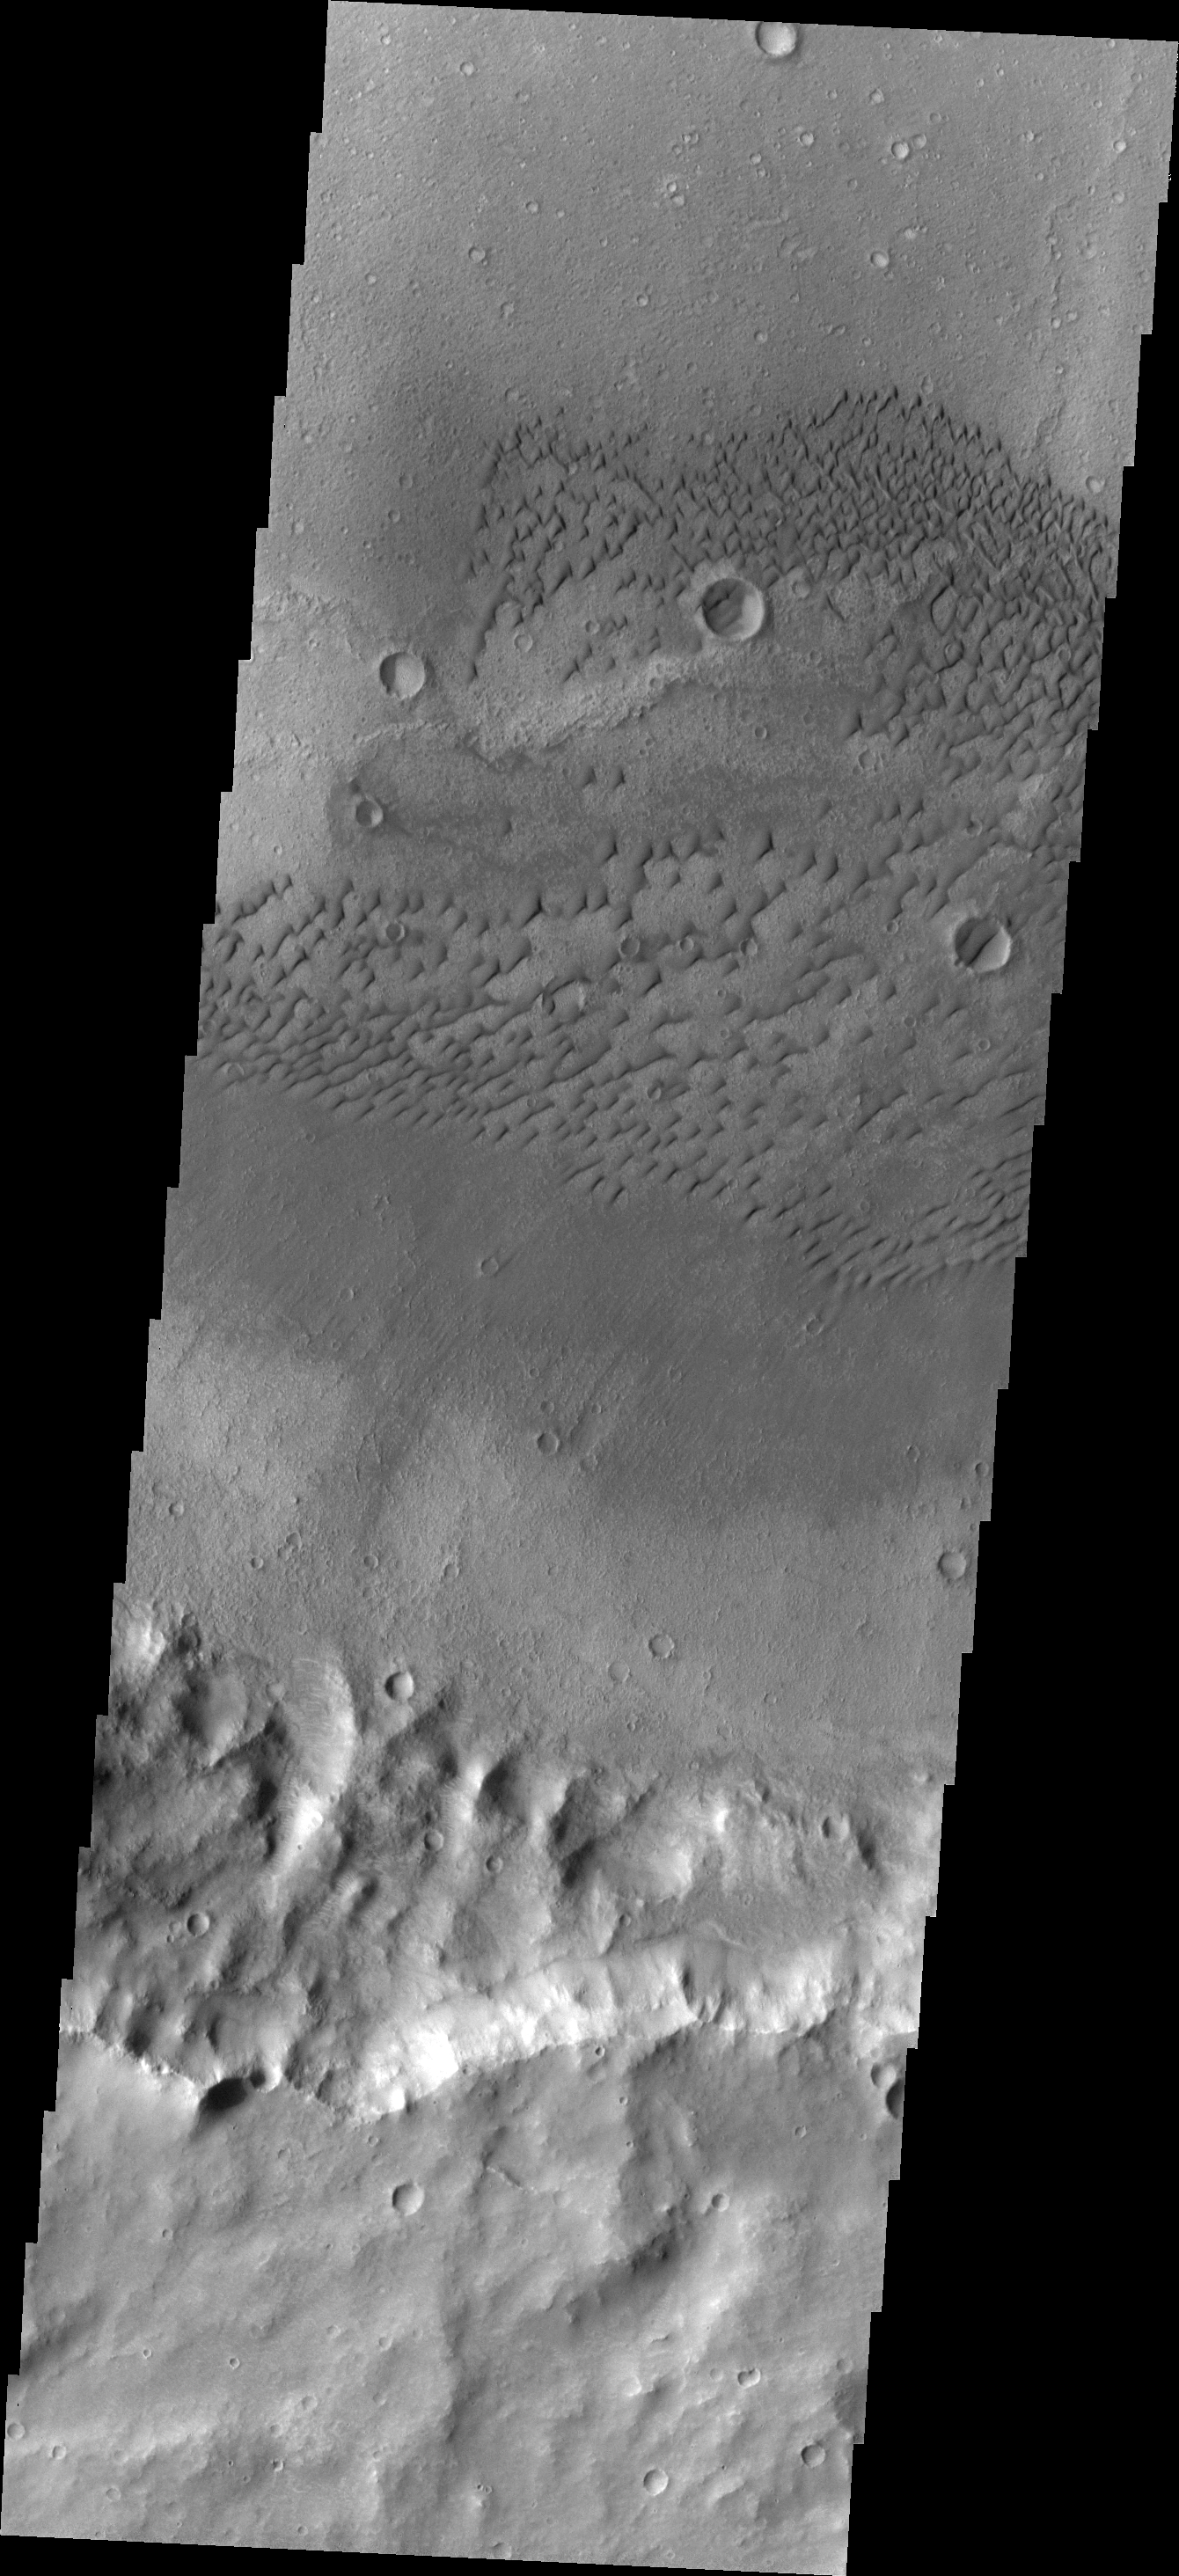

Herschel Dunes

Individual dunes comprise this dune field located on the floor of Herschel Crater.

Image information: VIS instrument. Latitude -13.7N, Longitude 124.9E. 18 meter/pixel resolution.

Please see the THEMIS Data Citation Note for details on crediting THEMIS images.

Note: this THEMIS visual image has not been radiometrically nor geometrically calibrated for this preliminary release. An empirical correction has been performed to remove instrumental effects. A linear shift has been applied in the cross-track and down-track direction to approximate spacecraft and planetary motion. Fully calibrated and geometrically projected images will be released through the Planetary Data System in accordance with Project policies at a later time.

NASA’s Jet Propulsion Laboratory manages the 2001 Mars Odyssey mission for NASA’s Office of Space Science, Washington, D.C. The Thermal Emission Imaging System (THEMIS) was developed by Arizona State University, Tempe, in collaboration with Raytheon Santa Barbara Remote Sensing. The THEMIS investigation is led by Dr. Philip Christensen at Arizona State University. Lockheed Martin Astronautics, Denver, is the prime contractor for the Odyssey project, and developed and built the orbiter. Mission operations are conducted jointly from Lockheed Martin and from JPL, a division of the California Institute of Technology in Pasadena.

Credit: NASA/JPL/ASU